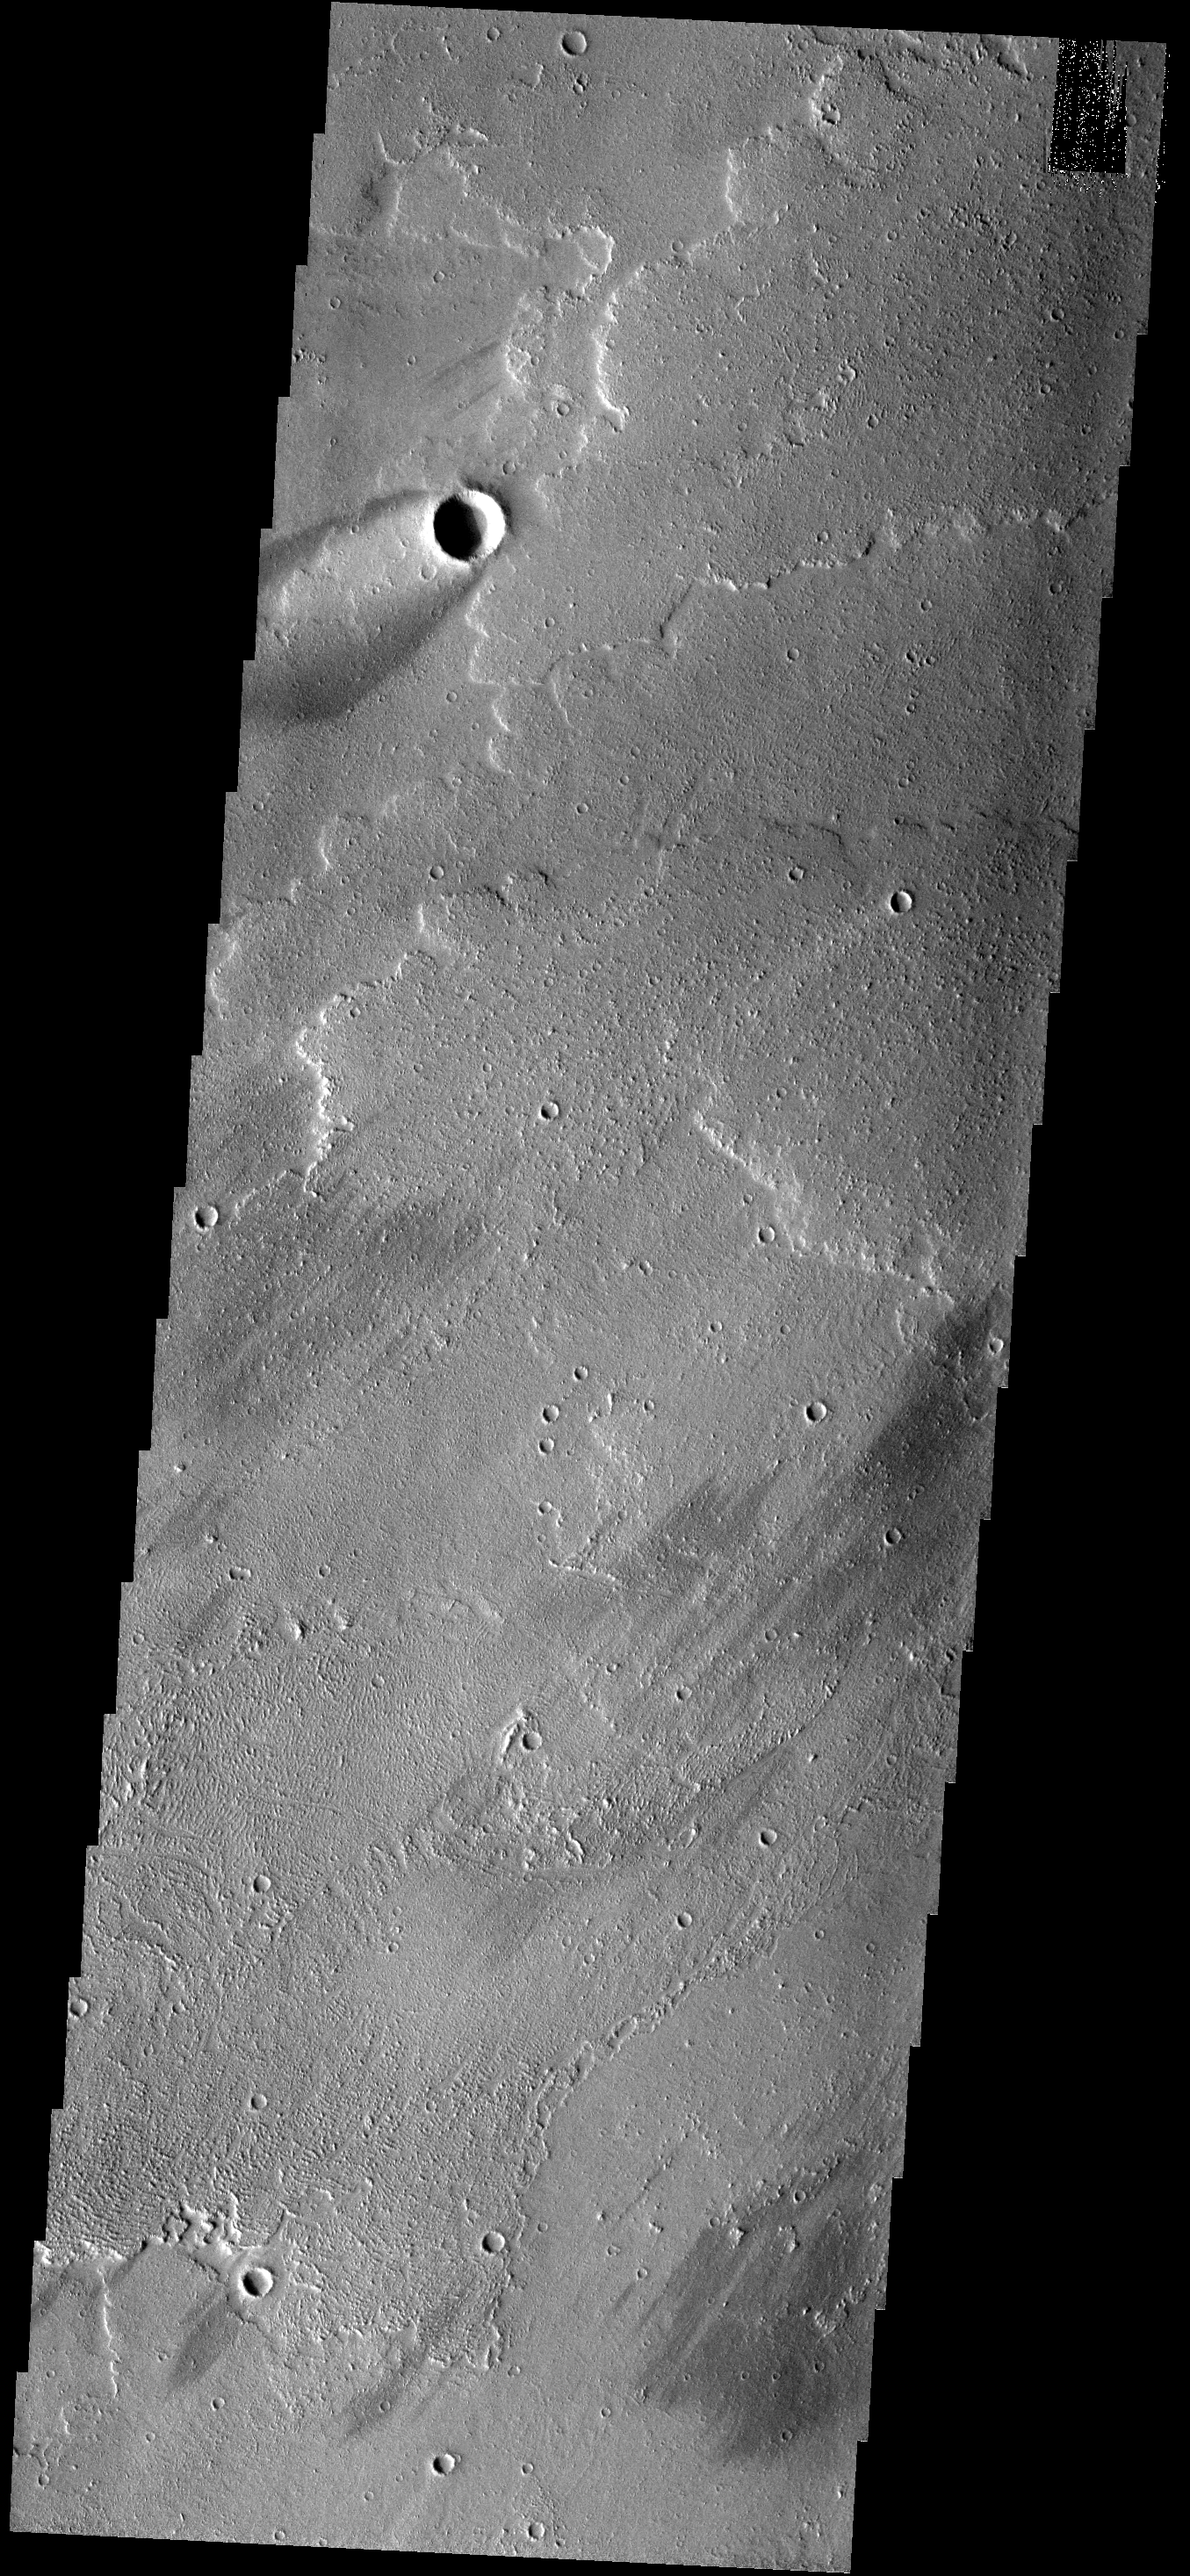

Windstreak

The crater and windstreak in this image are located on lava flows from Arsia Mons. The bright center of the windstreak is where dust has been deposited in the “shadow” of the crater rim. The darker outer portions of the windstreak are locations where the wind has removed dust from the surface.

Image information: VIS instrument. Latitude -15.7N, Longitude 228.1E. 18 meter/pixel resolution.

Please see the THEMIS Data Citation Note for details on crediting THEMIS images.

Note: this THEMIS visual image has not been radiometrically nor geometrically calibrated for this preliminary release. An empirical correction has been performed to remove instrumental effects. A linear shift has been applied in the cross-track and down-track direction to approximate spacecraft and planetary motion. Fully calibrated and geometrically projected images will be released through the Planetary Data System in accordance with Project policies at a later time.

NASA’s Jet Propulsion Laboratory manages the 2001 Mars Odyssey mission for NASA’s Office of Space Science, Washington, D.C. The Thermal Emission Imaging System (THEMIS) was developed by Arizona State University, Tempe, in collaboration with Raytheon Santa Barbara Remote Sensing. The THEMIS investigation is led by Dr. Philip Christensen at Arizona State University. Lockheed Martin Astronautics, Denver, is the prime contractor for the Odyssey project, and developed and built the orbiter. Mission operations are conducted jointly from Lockheed Martin and from JPL, a division of the California Institute of Technology in Pasadena.

Credit: NASA/JPL/ASU